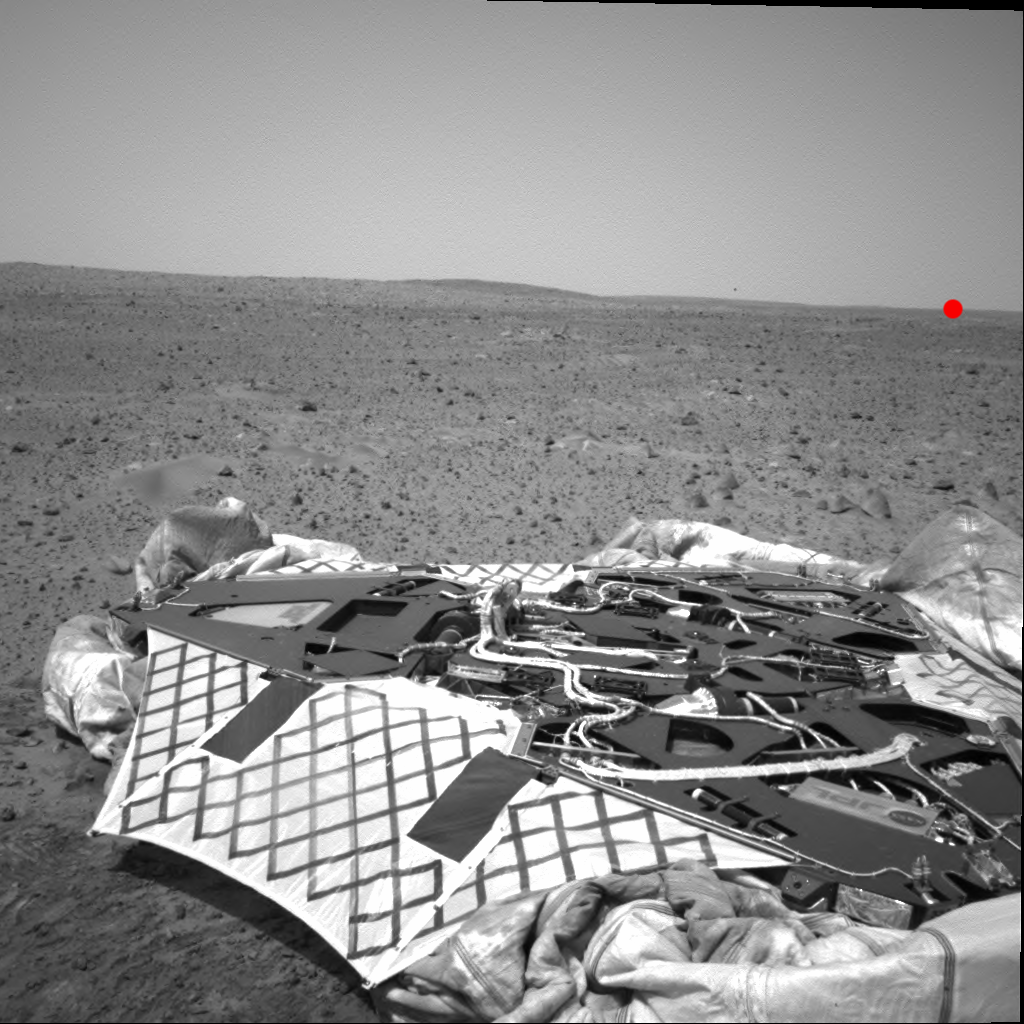

A View from Then to Now

NASA’s Mars Exploration Rover Spirit took this navigation camera image on sol 33 (February 5, 2004). In the foreground is the lander, and the untouched surface of Mars lies beyond. Spirit has since traversed across this landscape, and as of the morning of sol 105 (April 19, 2004), sits about 500 meters (1640 feet) away on the horizon (red dot).

The elevated crest on the left side of the image is the rim of “Bonneville” crater, which Spirit reached on sol 65. The rover has since descended from the Bonneville rim and is traveling southeast toward the base of the “Columbia Hills” (not visible in this image).

Credit: NASA/JPL